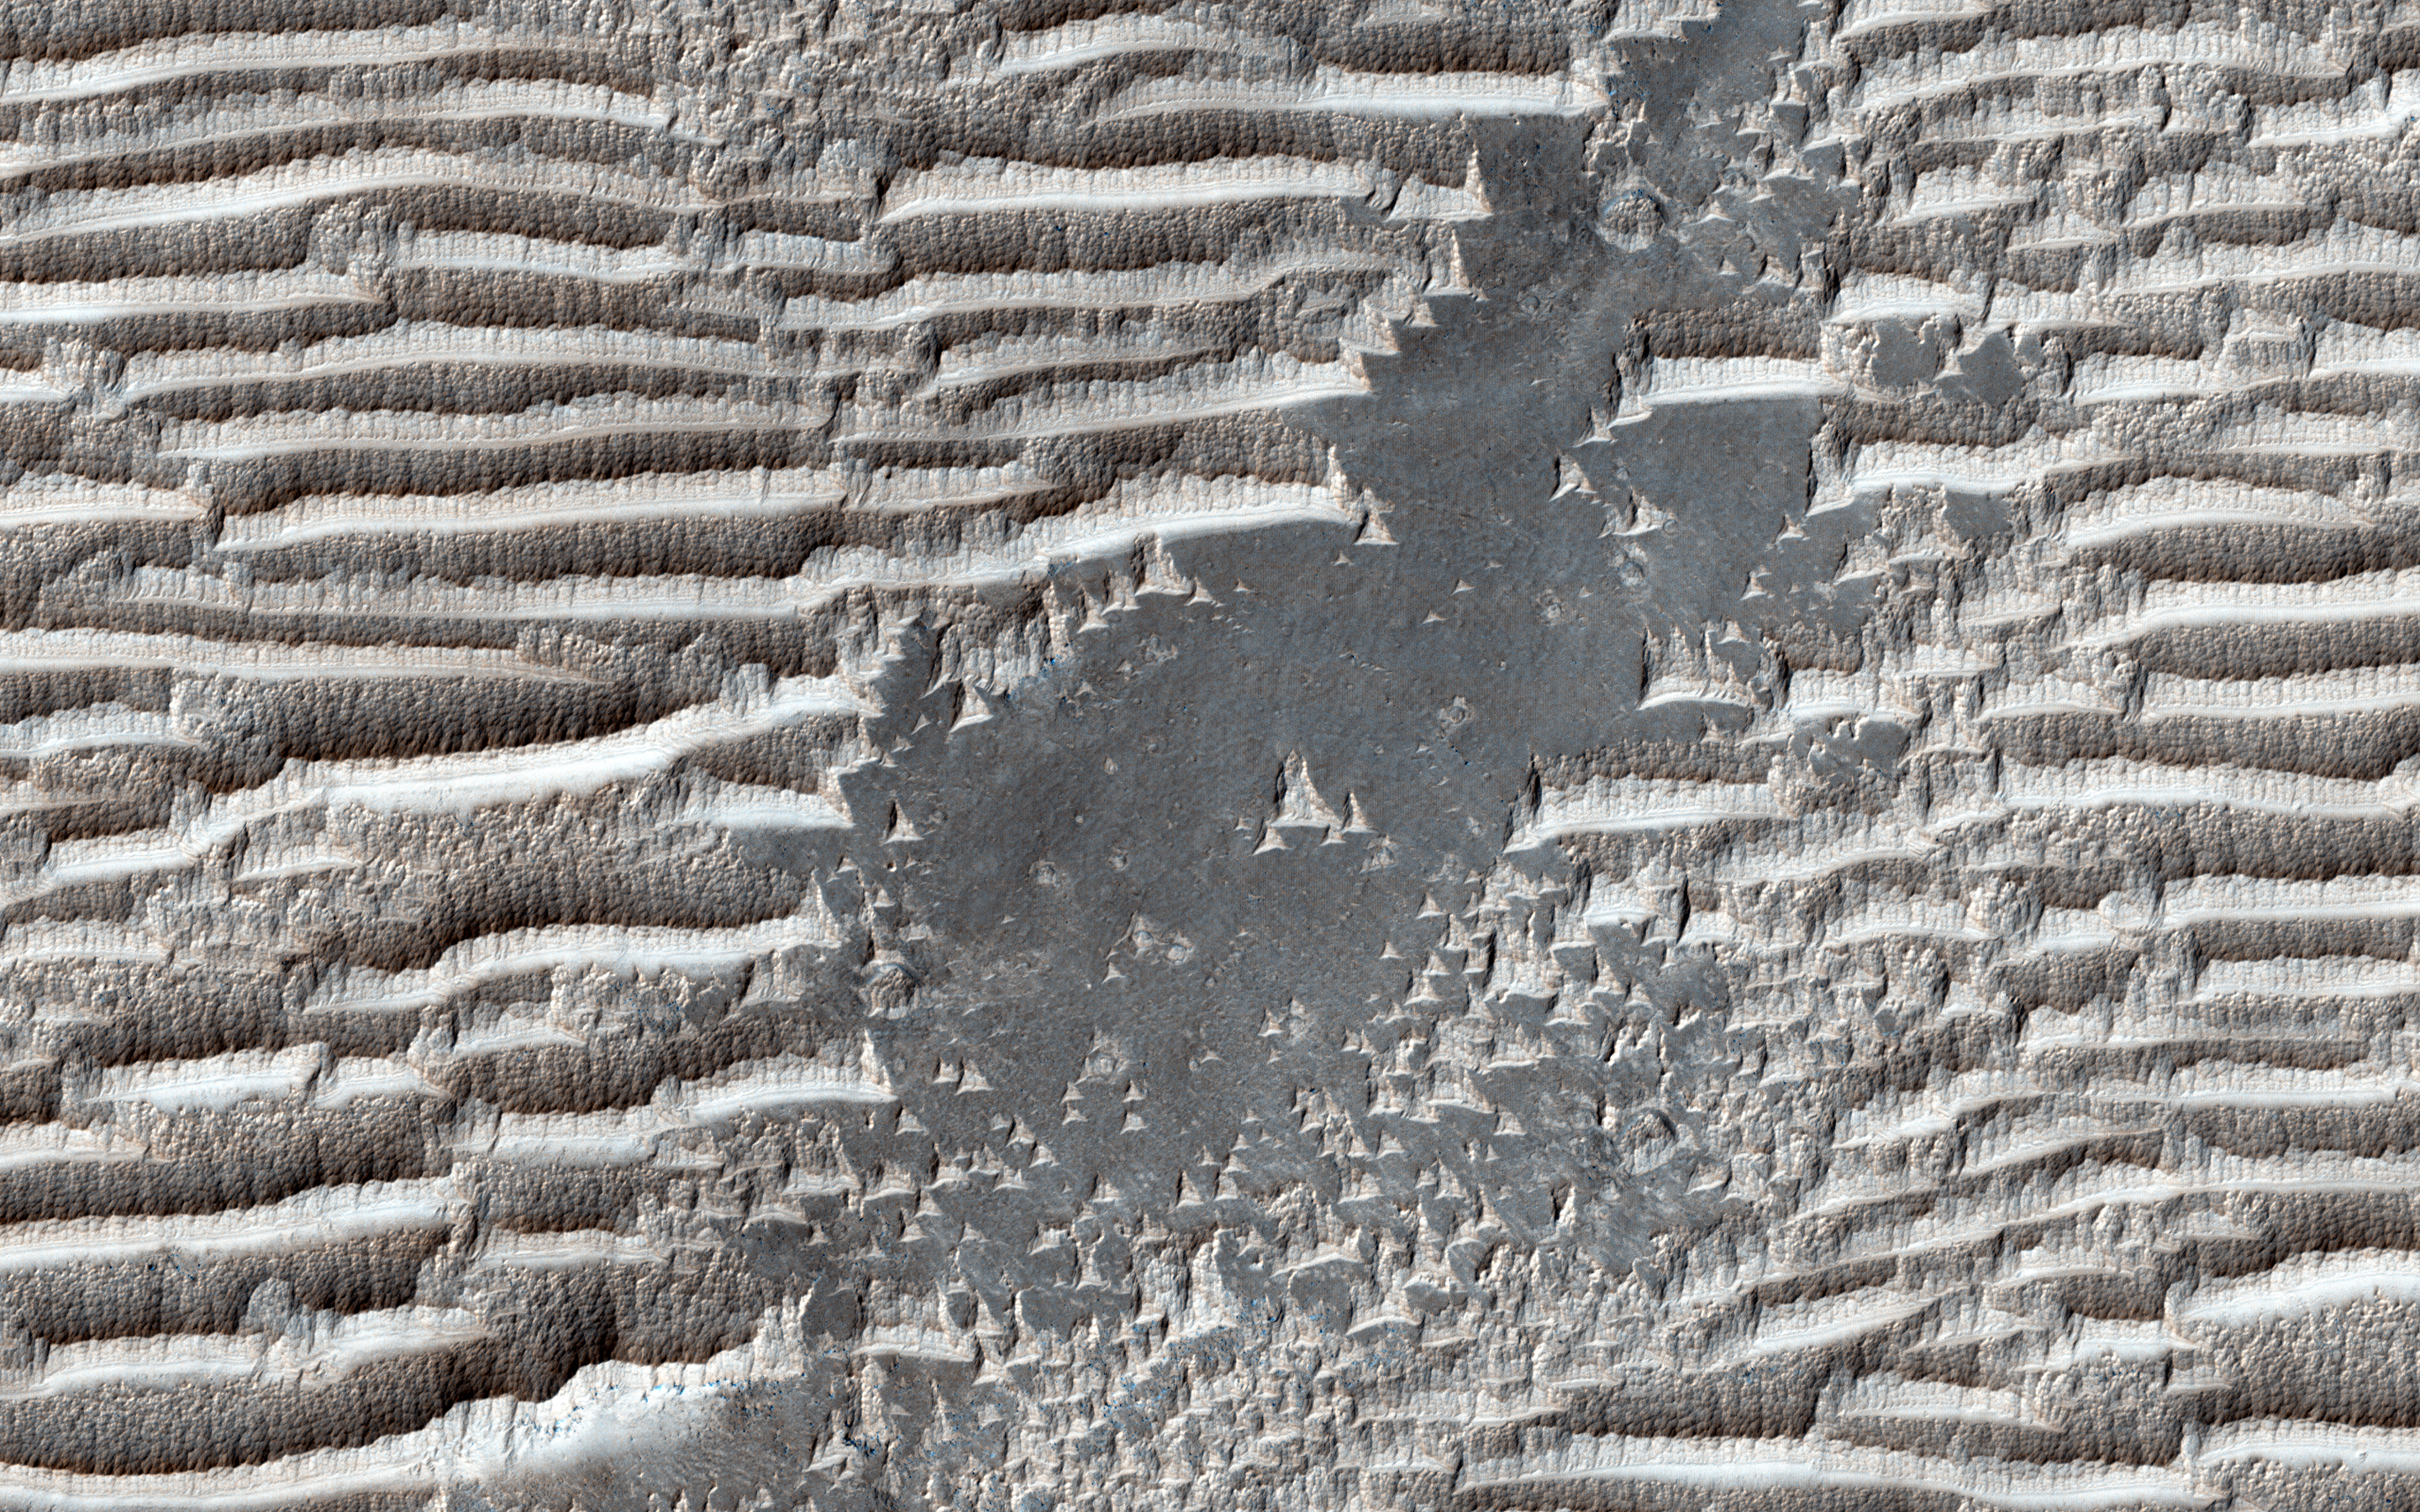

Bizarre TARs

These strange features in Syria Planum are still being widely debated. They have the same general form as transverse aeolian ridges (TARs) elsewhere on Mars; windblown deposits that are common in the Martian tropics. Their height and spacing are similar to the more familiar looking TARs in other places, and they are similarly bright. Unless Nature is perverse, they were both made by the same process.

Yet the TARs here in Syria Planum appear different than typical TARs elsewhere on the planet. They have blunt edges, in contrast to the tapering ends of typical TARs. The ridge crests are serrated, unlike the smooth crests of most TARs. They are layered on their upwind faces and scoured on the downwind sides, whereas TARs are usually smooth and symmetric. Why are these TARs bizarre?

A possible answer is that the features here in Syria Planum are at a different stage of evolution than TARs elsewhere, and are either younger or older than typical TARs. We can look at an enhanced color cutout to see whether this can be the case.

Our cutout covers the width of the color strip (1 kilometer) and is centered on a bare patch in a field of bright TARs. The illumination direction is from the top left, and the wind direction is from top to bottom. At first glance, these TARs look like they could be old, degraded versions of the TARs with which we are familiar. However, erosion tends to smooth things out and not create sharp edges where none existed previously. More likely, we are seeing TARs in the process of formation. The distinctive features of the TARs in Syria Planum — the blunt edges, serrated ridges, and the asymmetric appearance of the surface — are features that are more easily removed than created by erosion.

*Note: the cutout is non-map projected, so approximate north is down.

The University of Arizona, Tucson, operates HiRISE, which was built by Ball Aerospace & Technologies Corp., Boulder, Colo. NASA’s Jet Propulsion Laboratory, a division of the California Institute of Technology in Pasadena, manages the Mars Reconnaissance Orbiter Project for NASA’s Science Mission Directorate, Washington.

Credit: NASA/JPL-Caltech/Univ. of Arizona